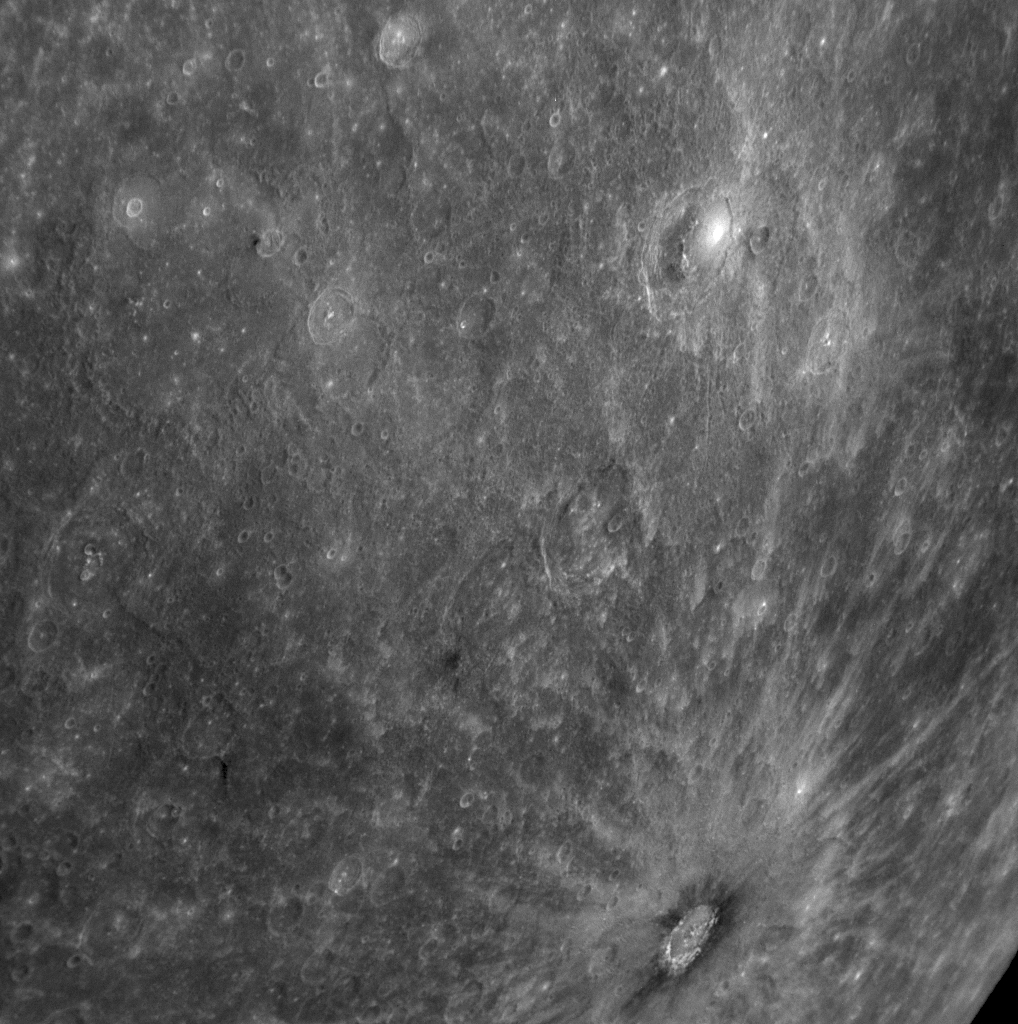

Bright Rays Extending from a Halo of Darkness Gaze upon Basho

Though Basho crater is only about 80 kilometers (50 miles) in diameter, its bright rays make it an easily identified feature on Mercury’s surface. In addition to the long bright rays, photographs from Mariner 10 showed an intriguing dark halo of material around the crater, which can be seen in the lower right portion of this Narrow Angle Camera (NAC) image snapped by MESSENGER’s Mercury Dual Imaging System (MDIS) on January 14, 2008. The MESSENGER Science Team is using the full color data set obtained with the 11 filters of the Wide Angle Camera (WAC) to investigate the nature and composition of this dark material. Basho crater is visible near Mercury’s limb in the southeastern portion of the WAC false color image previously released (see PIA10398).

The crater is named for the 17th-century Japanese poet Matsuo Basho, renowned for his many haiku. MESSENGER’s images of Mercury’s striking landscape have inspired at least one poet; read Stuart Atkinson’s poem “MESSENGER’s Memories.”

These images are from MESSENGER, a NASA Discovery mission to conduct the first orbital study of the innermost planet, Mercury. For information regarding the use of images, see the MESSENGER image use policy.

Credit: NASA/Johns Hopkins University Applied Physics Laboratory/Carnegie Institution of Washington